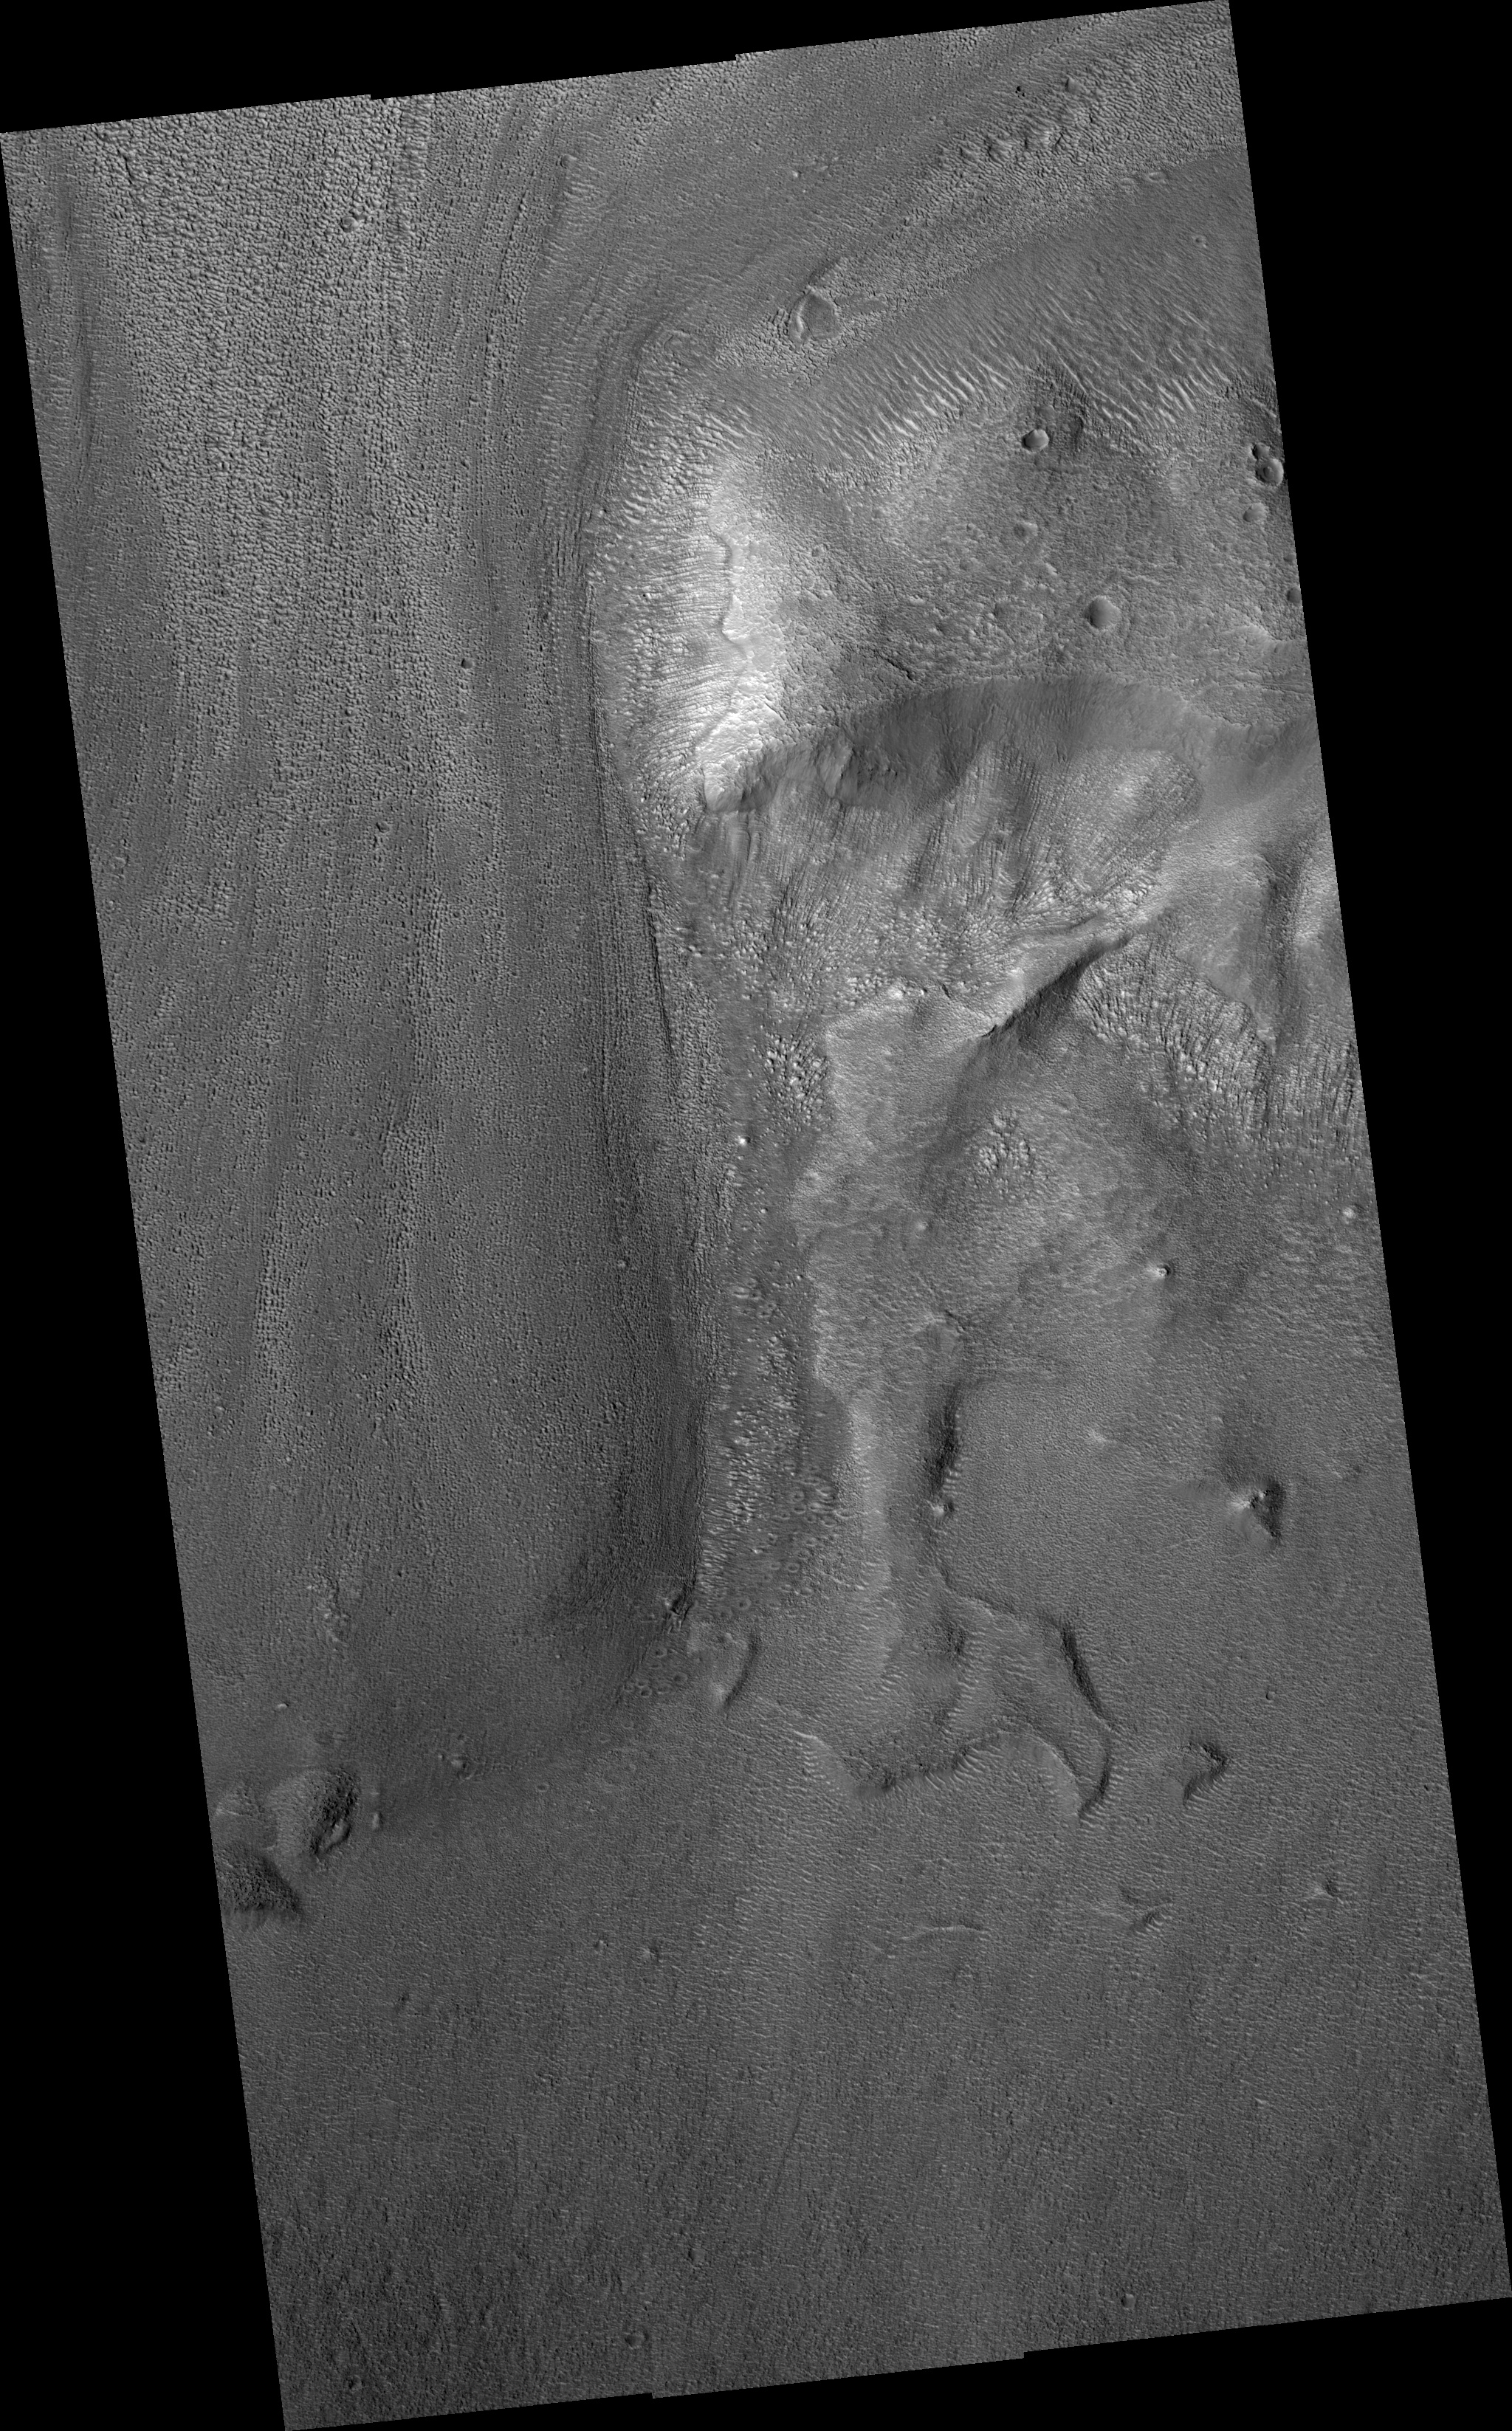

Lobate Apron in Deuteronilus Mensae

Image PSP_001426_2200 was taken by the High Resolution Imaging Science Experiment (HiRISE) camera onboard the Mars Reconnaissance Orbiter spacecraft on November 15, 2006. The complete image is centered at 39.8 degrees latitude, 23.1 degrees East longitude. The range to the target site was 297.0 km (185.7 miles). At this distance the image scale ranges from 29.7 cm/pixel (with 1 x 1 binning) to 59.4 cm/pixel (with 2 x 2 binning). The image shown here has been map-projected to 25 cm/pixel and north is up. The image was taken at a local Mars time of 3:22 PM and the scene is illuminated from the west with a solar incidence angle of 49 degrees, thus the sun was about 41 degrees above the horizon. At a solar longitude of 135.8 degrees, the season on Mars is Northern Summer.

NASA’s Jet Propulsion Laboratory, a division of the California Institute of Technology in Pasadena, manages the Mars Reconnaissance Orbiter for NASA’s Science Mission Directorate, Washington. Lockheed Martin Space Systems, Denver, is the prime contractor for the project and built the spacecraft. The High Resolution Imaging Science Experiment is operated by the University of Arizona, Tucson, and the instrument was built by Ball Aerospace and Technology Corp., Boulder, Colo.

Credit: NASA/JPL/Univ. of Arizona